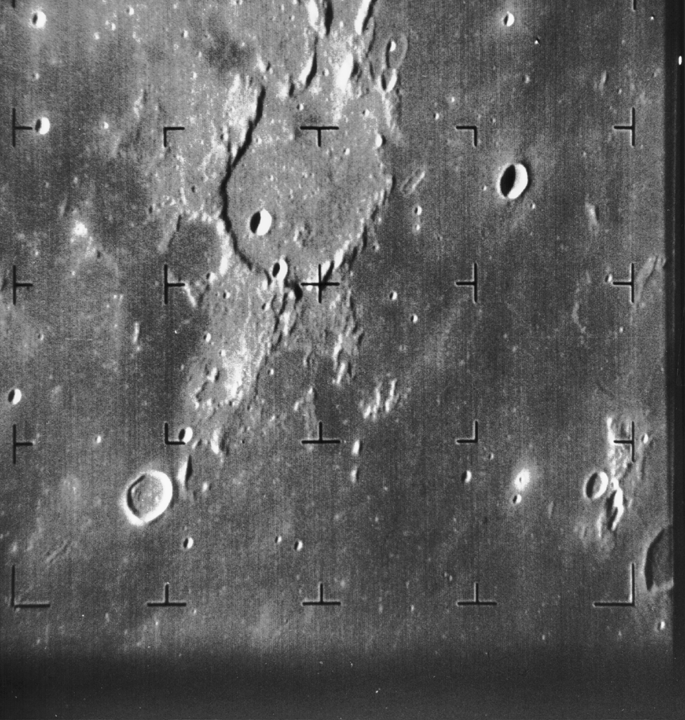

Guericke Crater as seen by Ranger 7

Ranger 7 B-camera image of Guericke crater (11.5 S, 14.1 W, diameter 63 km) taken from a distance of 1335 km. The dark flat floor of Mare Nubium dominates most of the image, which was taken 8.5 minutes before Ranger 7 impacted the Moon on 31 July 1964. The frame is about 230 km across and north is at 12:30. The impact site is off the frame to the left. (Ranger 7, B100)

The Ranger series of spacecraft were designed solely to take high-quality pictures of the Moon and transmit them back to Earth in real time. The images were to be used for scientific study, as well as selecting landing sites for the Apollo Moon missions. Ranger 7 was the first of the Ranger series to be entirely successful. It transmitted 4,308high-quality images over the last 17 minutes of flight, the final image having a resolution of 0.5 meter/pixel.

Ranger 7 was launched July 28, 1964 and arrived at the Moon on July 31, 1964.

Credit: NASA/JPL